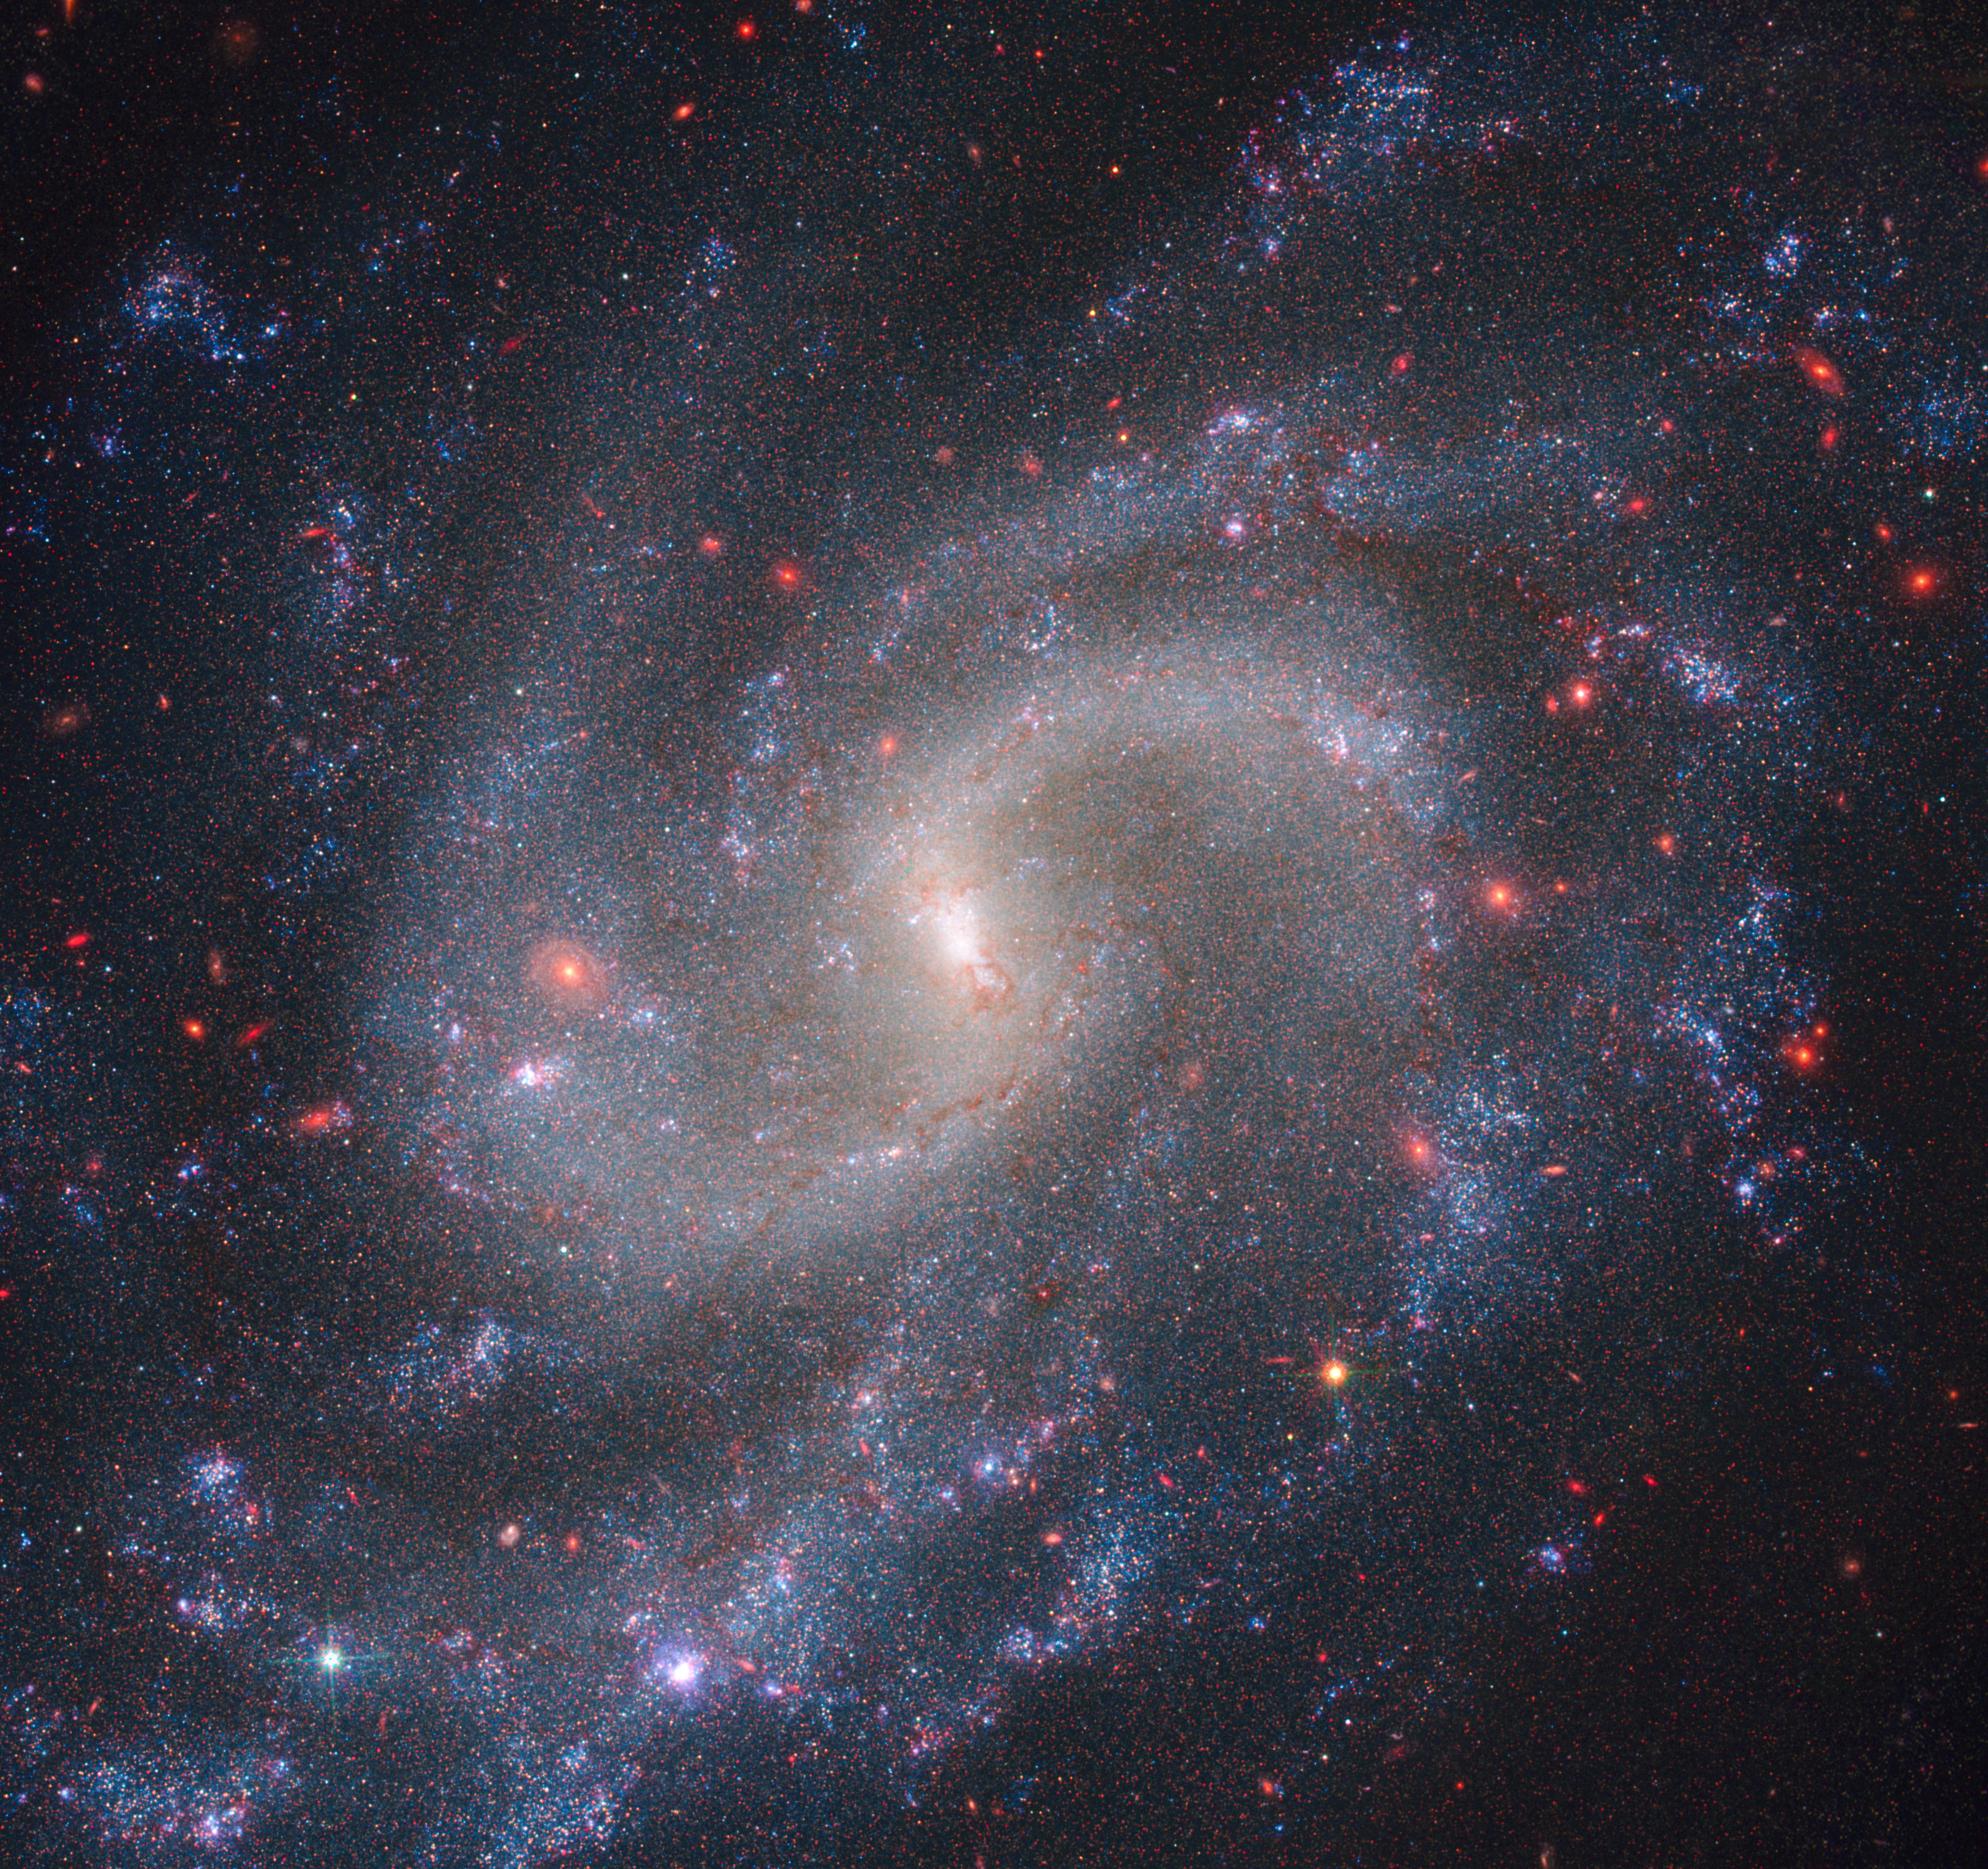

NGC 5584 (Webb NIRCam + Hubble WFC3)

Combined observations from NASA’s NIRCam (Near-Infrared Camera) and Hubble’s WFC3 (Wide Field Camera 3) show spiral galaxy NGC 5584, which resides 72 million light-years away from Earth. Among NGC 5584’s glowing stars are pulsating stars called Cepheid variables and Type Ia supernova, a special class of exploding stars. Astronomers use Cepheid variables and Type Ia supernovae as reliable distance markers to measure the universe’s expansion rate.

Read the story.

Credit: Image: NASA, ESA, CSA, Adam Riess (JHU, STScI); Image Processing: Alyssa Pagan (STScI)